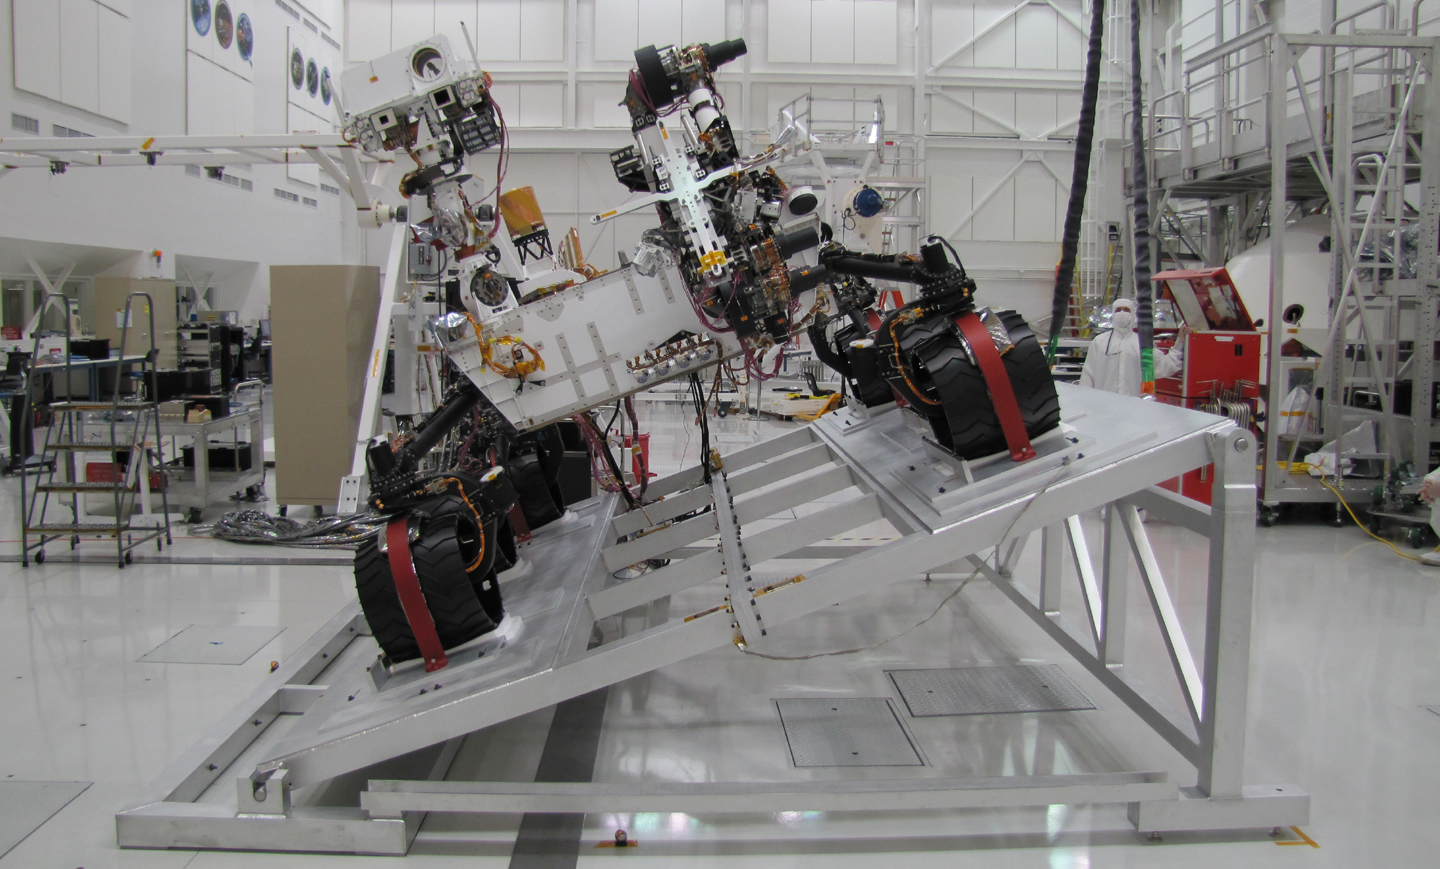

Curiosity on Tilt Table with Mast Up

The Mast Camera (Mastcam) on NASA’s Mars rover Curiosity has two rectangular “eyes” near the top of the rover’s remote sensing mast. The mast is on the right side of the rover, which puts it on the left side of this image taken from in front of the rover. The image shows Curiosity on a tilt table in the Spacecraft Assembly Facility at NASA’s Jet Propulsion Laboratory, Pasadena, California. It was taken Sept. 15, 2010.

The lens openings for the two cameras of the Mastcam instrument are different sizes. The smaller one is for the telephoto eye, which has a focal length of 100 millimeters (see PIA13018). The larger one is for the wider-angle eye, with a focal length of 34 millimeters (see PIA13019). Each of these cameras can provide color images and high-definition video, and they can be combined for stereo views.

NASA’s Mars Science Laboratory mission will use 10 science instruments on the Curiosity rover to investigate whether one of the most intriguing parts of Mars has had conditions favorable for microbial life and for preserving evidence about whether life has existed there.

Malin Space Science Systems, San Diego, has provided three of the rover’s 10 instruments: Mastcam, the Mars Hand Lens Imager and the Mars Descent Imager.

Curiosity and other parts of the Mars Science Laboratory spacecraft are being prepared for launch between Nov. 25 and Dec. 18, 2011, and landing on Mars in August 2012.

JPL, a division of the California Institute of Technology in Pasadena, manages the Mars Science Laboratory Project for the NASA Science Mission Directorate, Washington.

Credit: NASA/JPL-Caltech